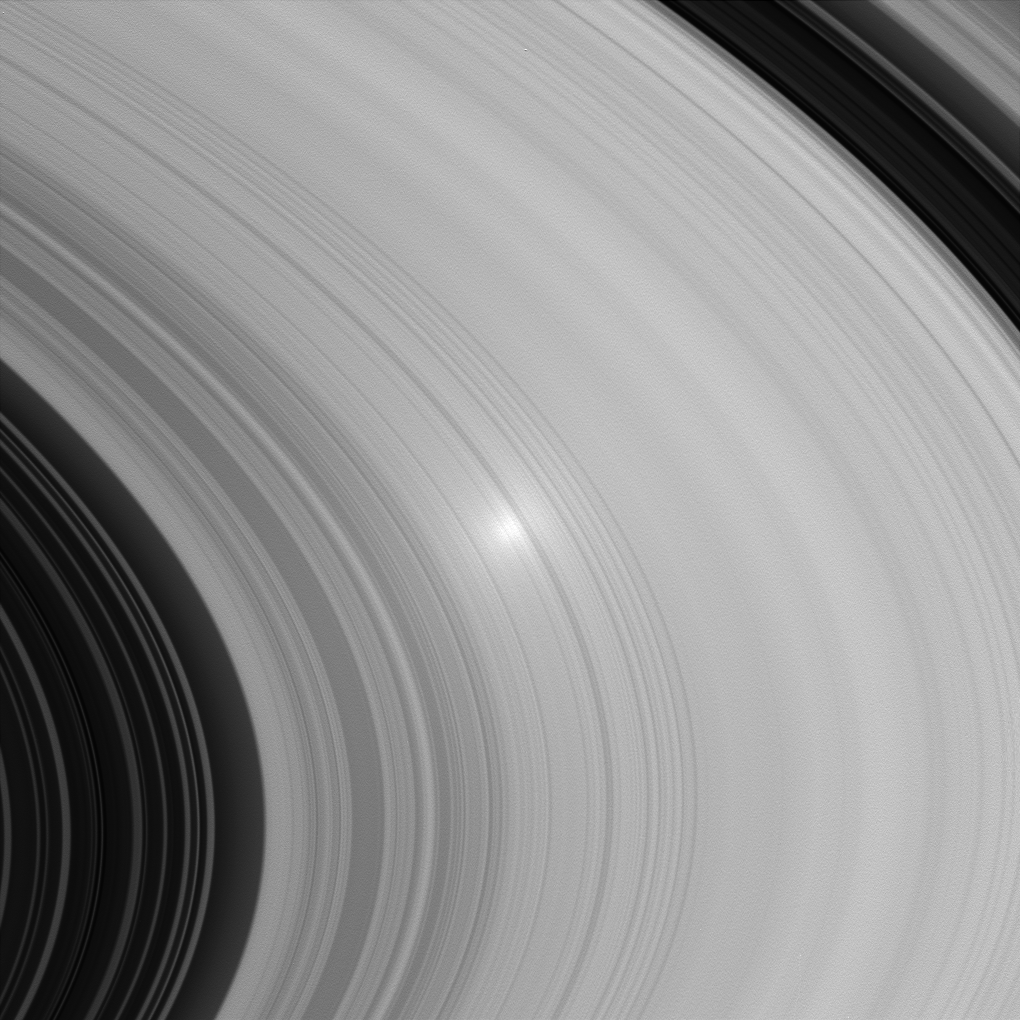

Opposition View

The “opposition effect” can be seen in this image of Saturn’s B ring. The bright spot occurs where the angle between the spacecraft, the Sun and the rings is near zero. Studies of the opposition effect on Saturn’s rings may help scientists constrain some of the properties of ring particles, such as their sizes and spatial distribution.

Another recently released image from Cassini also shows this interesting effect of viewing geometry (see PIA07543).

The image was taken in visible light with the Cassini spacecraft wide-angle camera on June 26, 2005, at a distance of approximately 478,000 kilometers (297,000 miles) from Saturn. The image scale is 3 kilometers (2 miles) per pixel.

The Cassini-Huygens mission is a cooperative project of NASA, the European Space Agency and the Italian Space Agency. The Jet Propulsion Laboratory, a division of the California Institute of Technology in Pasadena, manages the mission for NASA’s Science Mission Directorate, Washington, D.C. The Cassini orbiter and its two onboard cameras were designed, developed and assembled at JPL. The imaging team is based at the Space Science Institute, Boulder, Colo.

Credit: NASA/JPL/Space Science Institute